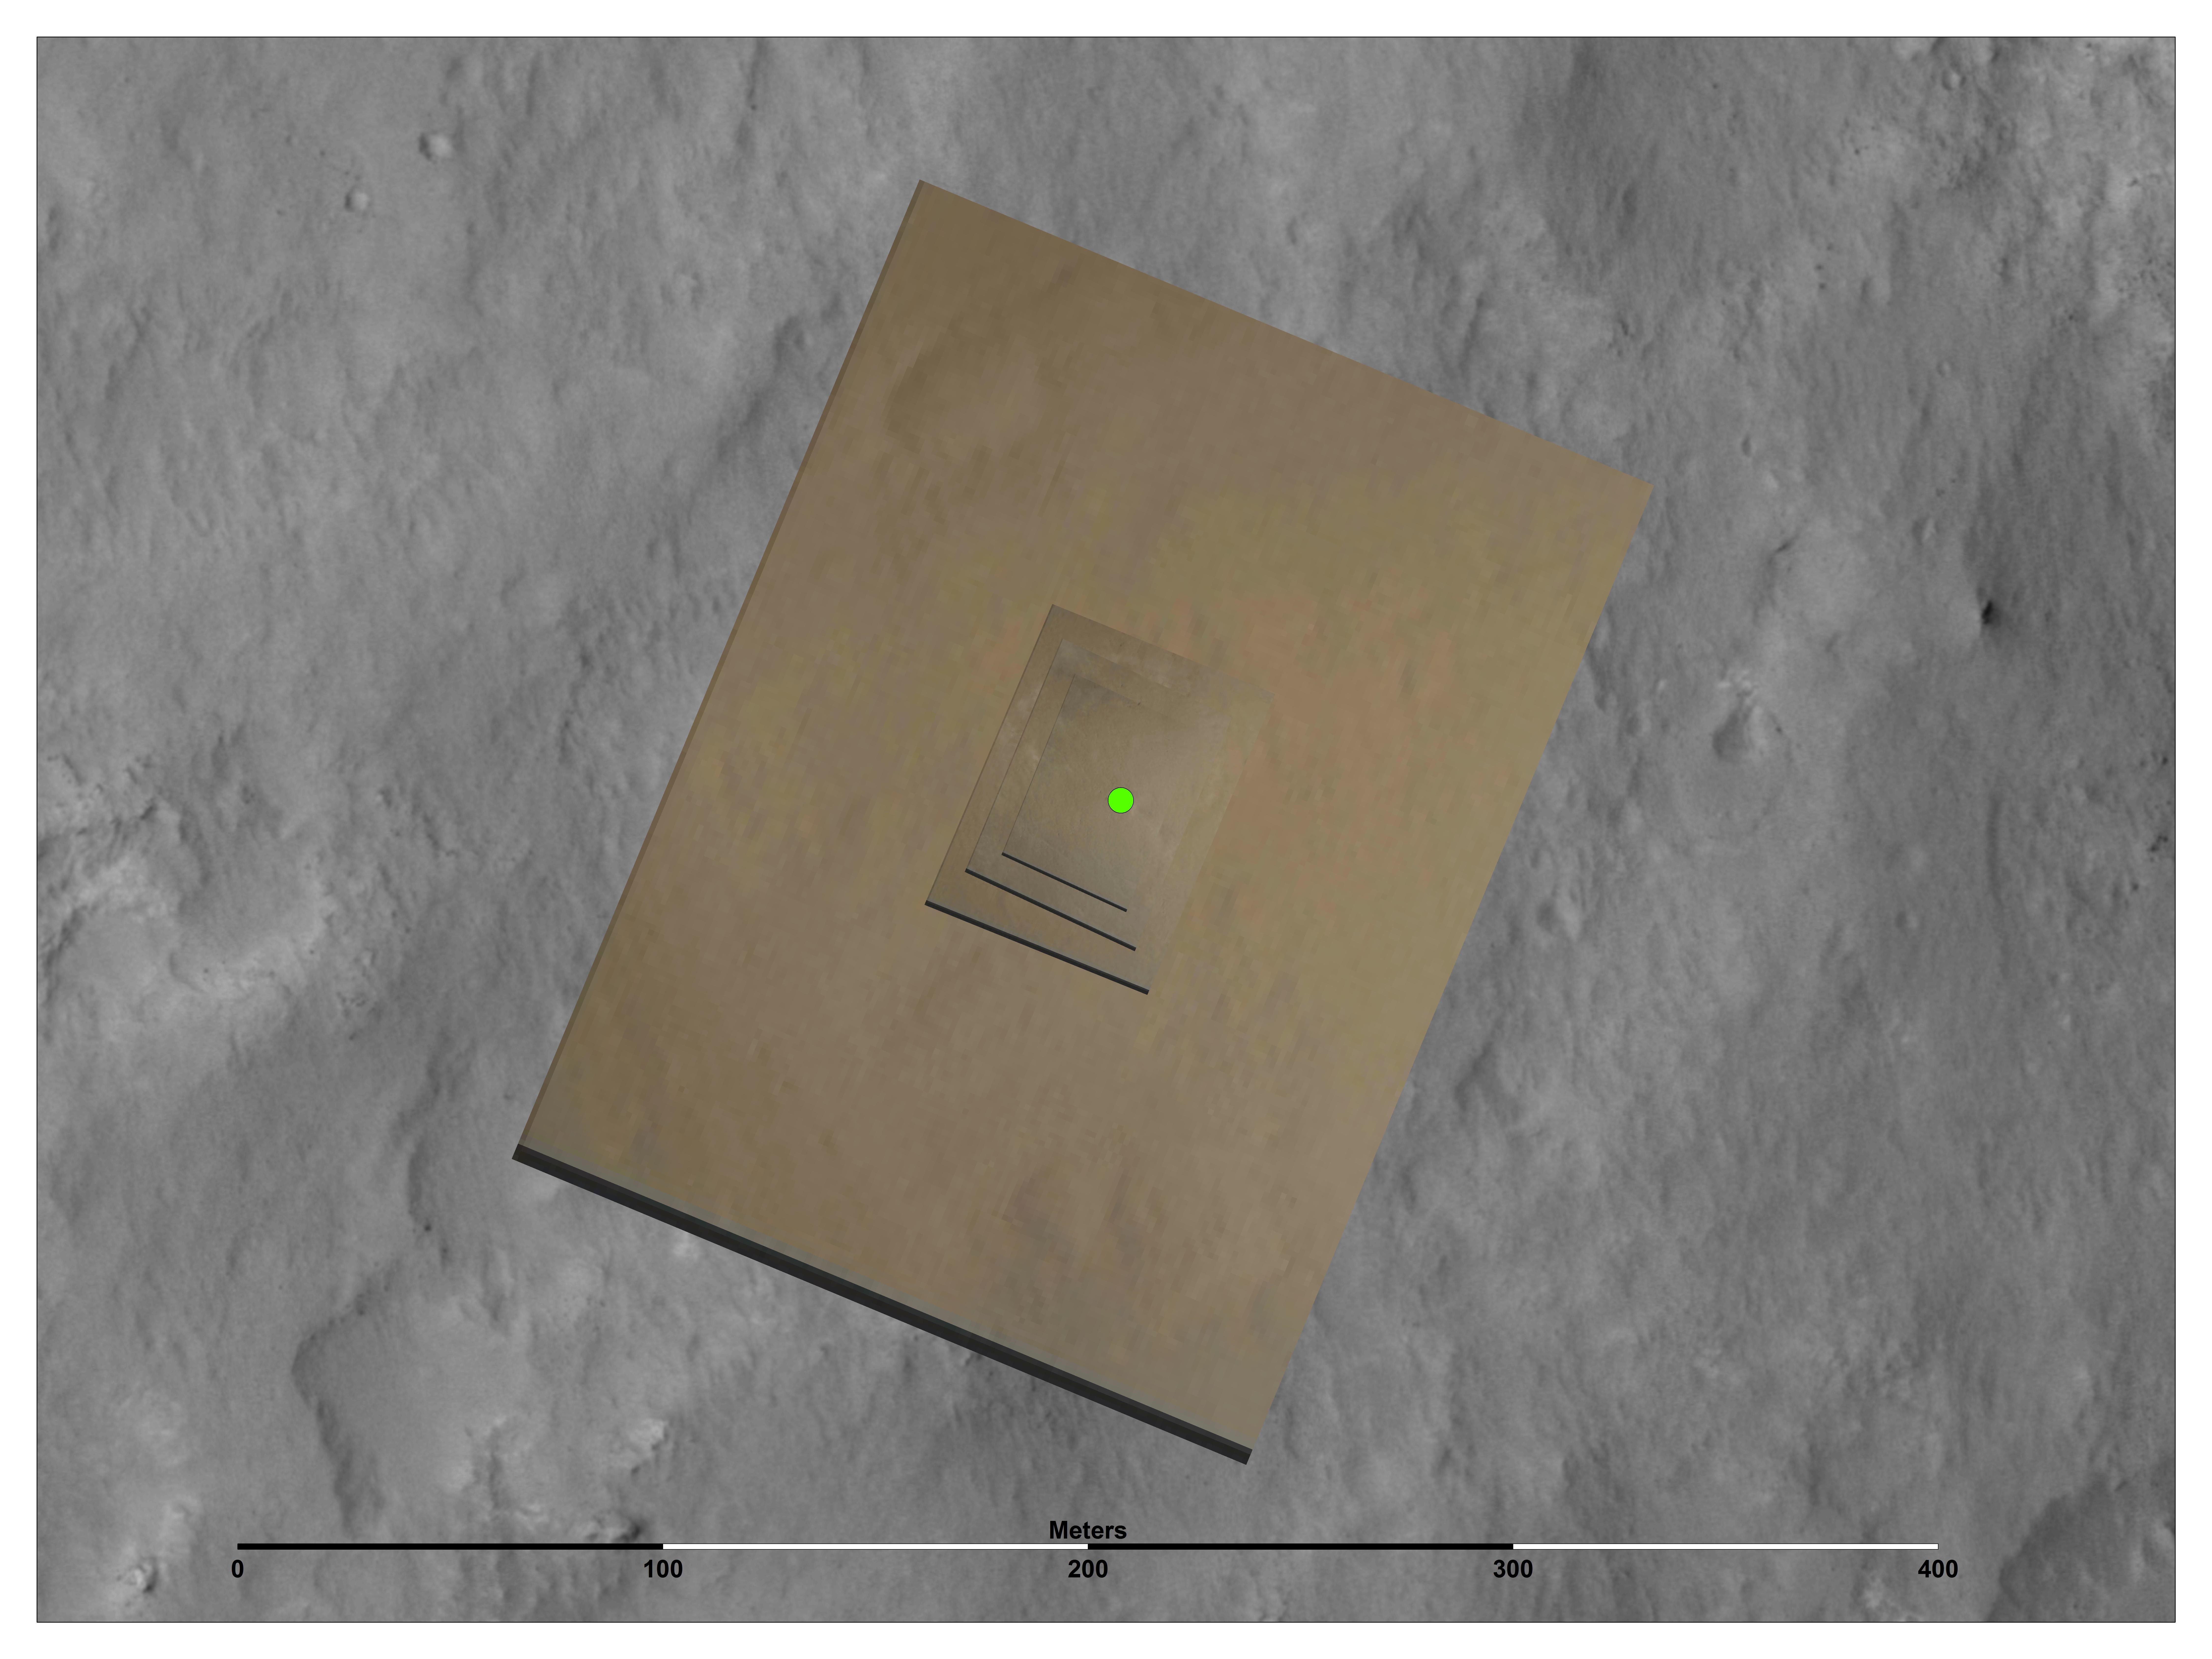

Narrowing in on Curiosity’s Landing Site

This image shows the location (green) where scientists estimate NASA’s Curiosity rover landed on Mars within Gale Crater, based on images from the Mars Descent Imager (MARDI).

The stack of color MARDI images was taken as the rover was gently placed on the surface by the descent stage as its rockets fired. The smallest image was taken when the rover was less than 66 feet (20 meters) above the ground. These observations helped scientists pinpoint the landing site of the rover to where the green spot is shown, to within about 16 feet (5 meters) of certainty.

The gray scale image is a mosaic from the HiRISE camera on NASA’s Mars Reconnaissance Orbiter.

Credit: NASA/JPL-Caltech/MSSS/University of Arizona